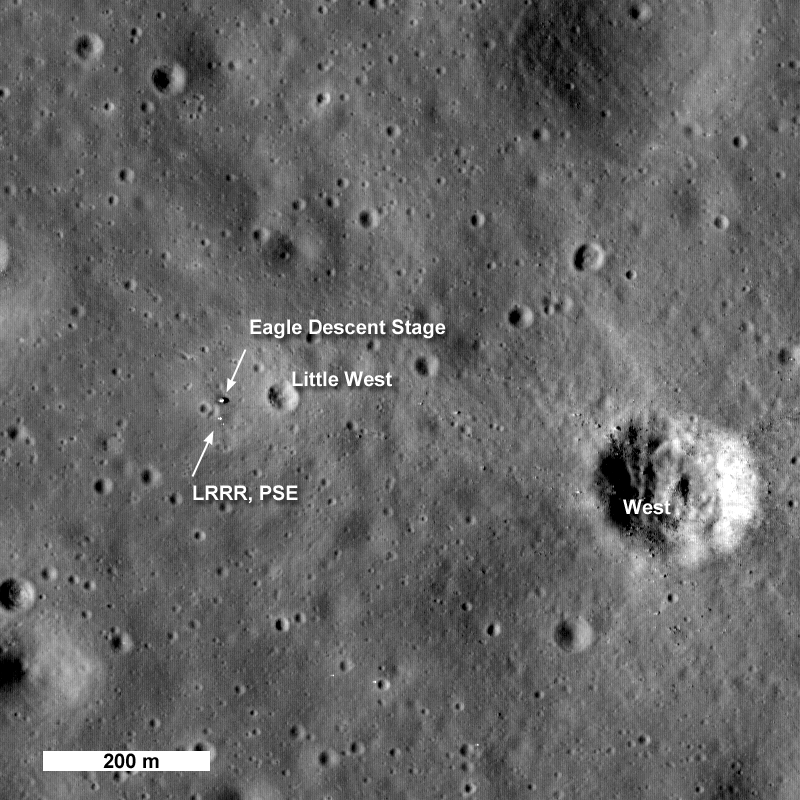

Apollo 11: Second Look

One month after its first image of the Apollo 11 landing site was acquired, LRO passed over the site again providing LROC a new view of the historic site. This time the Sun was 28 degrees higher in the sky, making for smaller shadows and bringing out subtle brightness differences on the surface. The look and feel of the site has changed dramatically.

NASA’s Goddard Space Flight Center built and manages the mission for the Exploration Systems Mission Directorate at NASA Headquarters in Washington. The Lunar Reconnaissance Orbiter Camera was designed to acquire data for landing site certification and to conduct polar illumination studies and global mapping. Operated by Arizona State University, the LROC facility is part of the School of Earth and Space Exploration (SESE). LROC consists of a pair of narrow-angle cameras (NAC) and a single wide-angle camera (WAC). The mission is expected to return over 70 terabytes of image data.

Credit: NASA/GSFC/Arizona State University